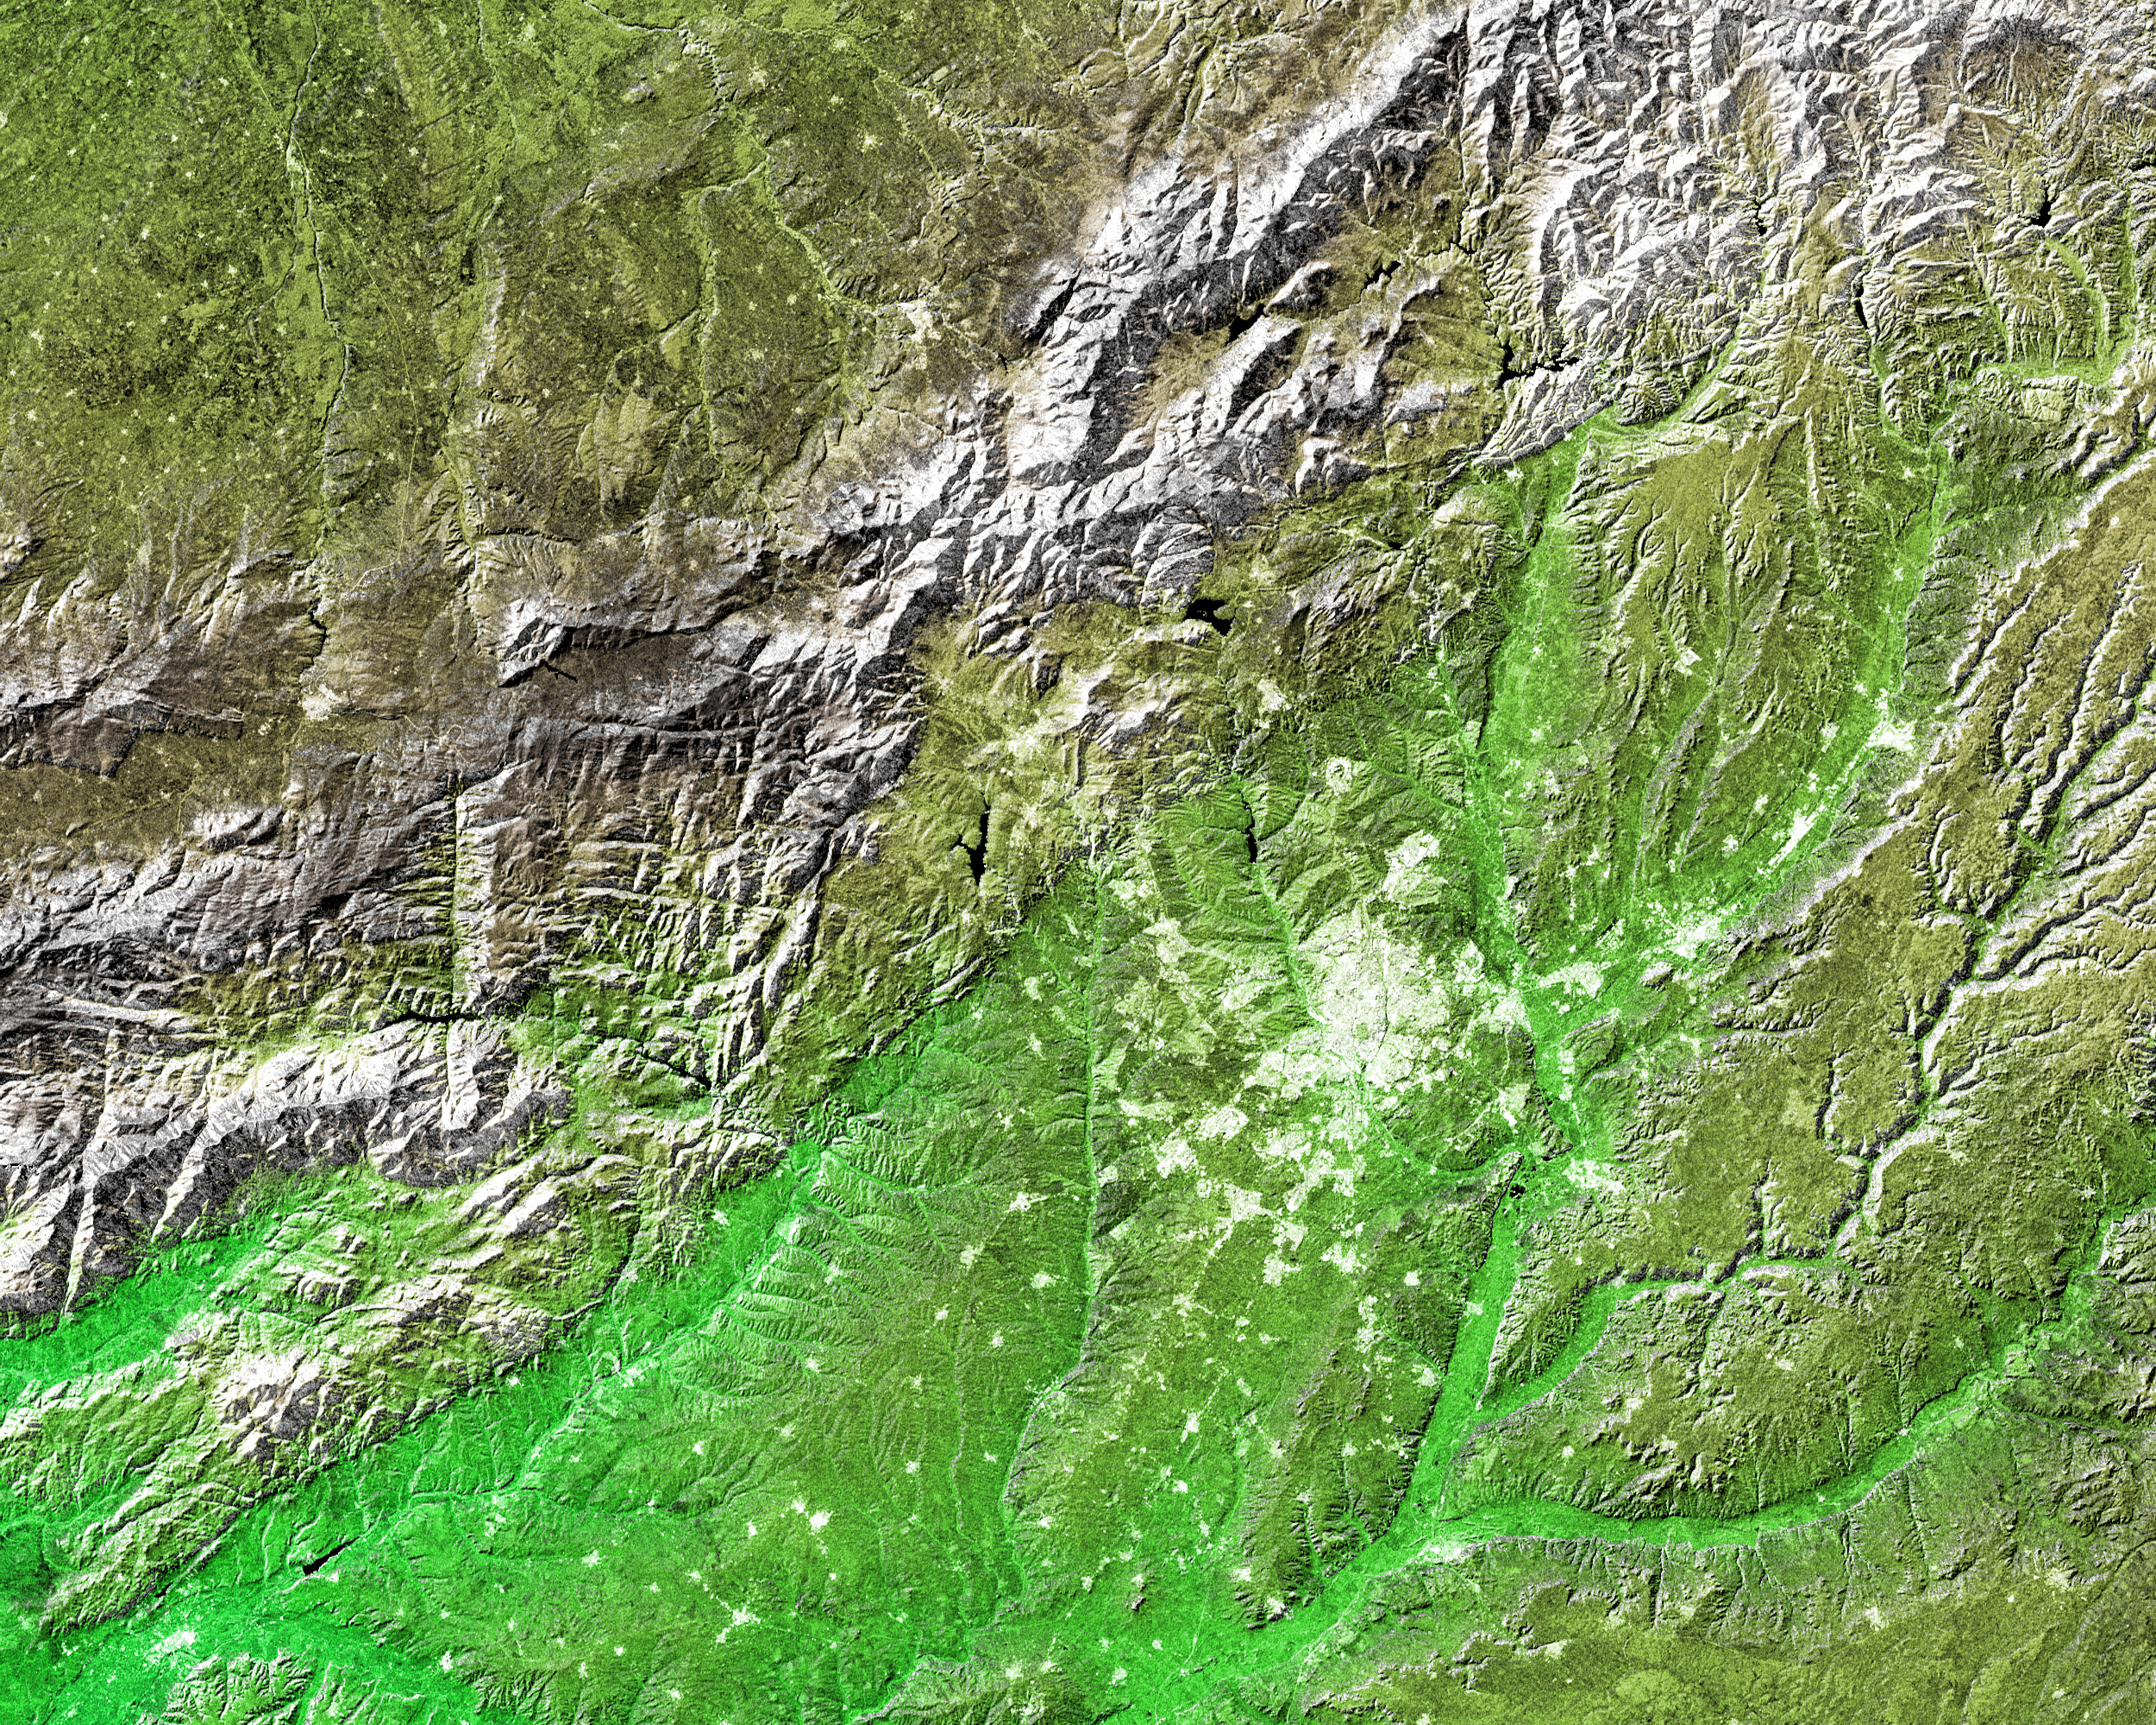

Shaded Relief and Radar Image with Color as Height, Madrid, Spain

The white, mottled area in the right-center of this image from NASA’s Shuttle Radar Topography Mission (SRTM) is Madrid, the capital of Spain. Located on the Meseta Central, a vast plateau covering about 40 percent of the country, this city of 3 million is very near the exact geographic center of the Iberian Peninsula. The Meseta is rimmed by mountains and slopes gently to the west and to the series of rivers that form the boundary with Portugal. The plateau is mostly covered with dry grasslands, olive groves and forested hills.

Madrid is situated in the middle of the Meseta, and at an elevation of 646 meters (2,119 feet) above sea level is the highest capital city in Europe. To the northwest of Madrid, and visible in the upper left of the image, is the Sistema Central mountain chain that forms the “dorsal spine” of the Meseta and divides it into northern and southern subregions. Rising to about 2,500 meters (8,200 feet), these mountains display some glacial features and are snow-capped for most of the year. Offering almost year-round winter sports, the mountains are also important to the climate of Madrid.

Three visualization methods were combined to produce this image: shading and color coding of topographic height and radar image intensity. The shade image was derived by computing topographic slope in the northwest-southeast direction. North-facing slopes appear bright and south-facing slopes appear dark. Color coding is directly related to topographic height, with green at the lower elevations, rising through yellow and brown to white at the highest elevations. The shade image was combined with the radar intensity image in the flat areas.

Elevation data used in this image was acquired by the SRTM aboard the Space Shuttle Endeavour, launched on Feb. 11, 2000. SRTM used the same radar instrument that comprised the Spaceborne Imaging Radar-C/X-Band Synthetic Aperture Radar (SIR-C/X-SAR) that flew twice on the Space Shuttle Endeavour in 1994. SRTM was designed to collect 3-D measurements of the Earth’s surface. To collect the 3-D data, engineers added a 60-meter (approximately 200-foot) mast, installed additional C-band and X-band antennas, and improved tracking and navigation devices. The mission is a cooperative project between NASA, the National Imagery and Mapping Agency (NIMA) of the U.S. Department of Defense and the German and Italian space agencies. It is managed by NASA’s Jet Propulsion Laboratory, Pasadena, Calif., for NASA’s Earth Science Enterprise, Washington, D.C.

Size: 172 by 138 kilometers (107 by 86 miles)
Location: 40.43 degrees North latitude, 3.70 degrees West longitude
Orientation: North toward the top
Image Data: shaded and colored SRTM elevation model, with SRTM radar intensity added
Original Data Resolution: SRTM 1 arcsecond (about 30 meters or 98 feet)
Date Acquired: February 2000

Credit: NASA/JPL